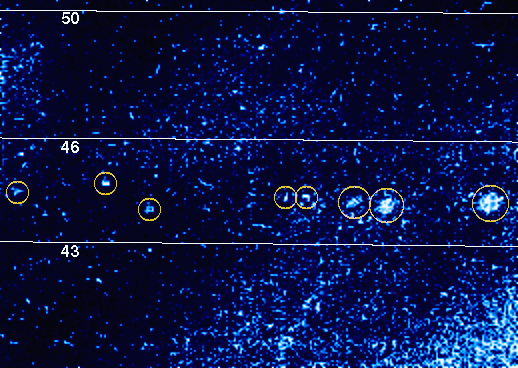

Jovian Lightning

The knots of light which have been circled in yellow in this false color picture probably represent lightning in Jupiter’s atmosphere. The picture was taken at 5 hours 3 minutes Universal Time on November 9, 1996 through the clear filter of the solid state imaging (CCD) system aboard NASA’s Galileo spacecraft. The largest of the circled spots is over 500 kilometers across, comparable in size to the lightning events seen by NASA’s Voyager 2 spacecraft in 1979, but much larger than the single lightning flashes seen by Voyager 1. Thus each of the larger circled spots represents either multiple flashes within a large lightning storm, or a single flash illuminating a much higher cloud.

The planetocentric latitude lines imposed on this image indicate that the circled events lie at about 44 degrees North latitude, just below a westward moving jet at 46 degrees North. Almost all of the Jovian lightning seen by Voyager similarly occurred near the latitude of a westward moving jet. Moreover, the circled events occurred in Jupiter’s most atmospherically active high latitude region (between 36 and 46 degrees North), which is one of the zones where lightning is most likely.

In order to detect lightning the camera was scanned horizontally across the darkside of Jupiter, starting just inside the eastern edge of the planet and ending just inside its western edge. The scanning motion was employed both to cover the largest possible longitude range, and to help separate lightning strokes emanating from the same storm.

Several of the circled spots are relatively elongated in the east-west direction, perhaps due to the scanning motion of the camera (and/or to a foreshortening in the north-south direction caused by the curvature of the planet). The circled events appear well separated in space, and any apparent separation in latitude is real. Because of the scanning motion of the camera, however, these events may not have been truly separated in longitude. It is even possible that they all came from the same localized storm, and were separated principally in time.

Diffuse light covers much of this picture, and is particularly bright in the bottom righthand corner. Some of this emission may be moonlit clouds, but much of it is likely sunlight scattered into the camera by the atmosphere along Jupiter’s edge.

At the time of this observation Galileo was in Jupiter’s shadow, and located about 2.3 million kilometers (about 32 Jovian radii) from the planet.

The Jet Propulsion Laboratory, Pasadena, CA manages the mission for NASA’s Office of Space Science, Washington, DC.

Credit: NASA/JPL